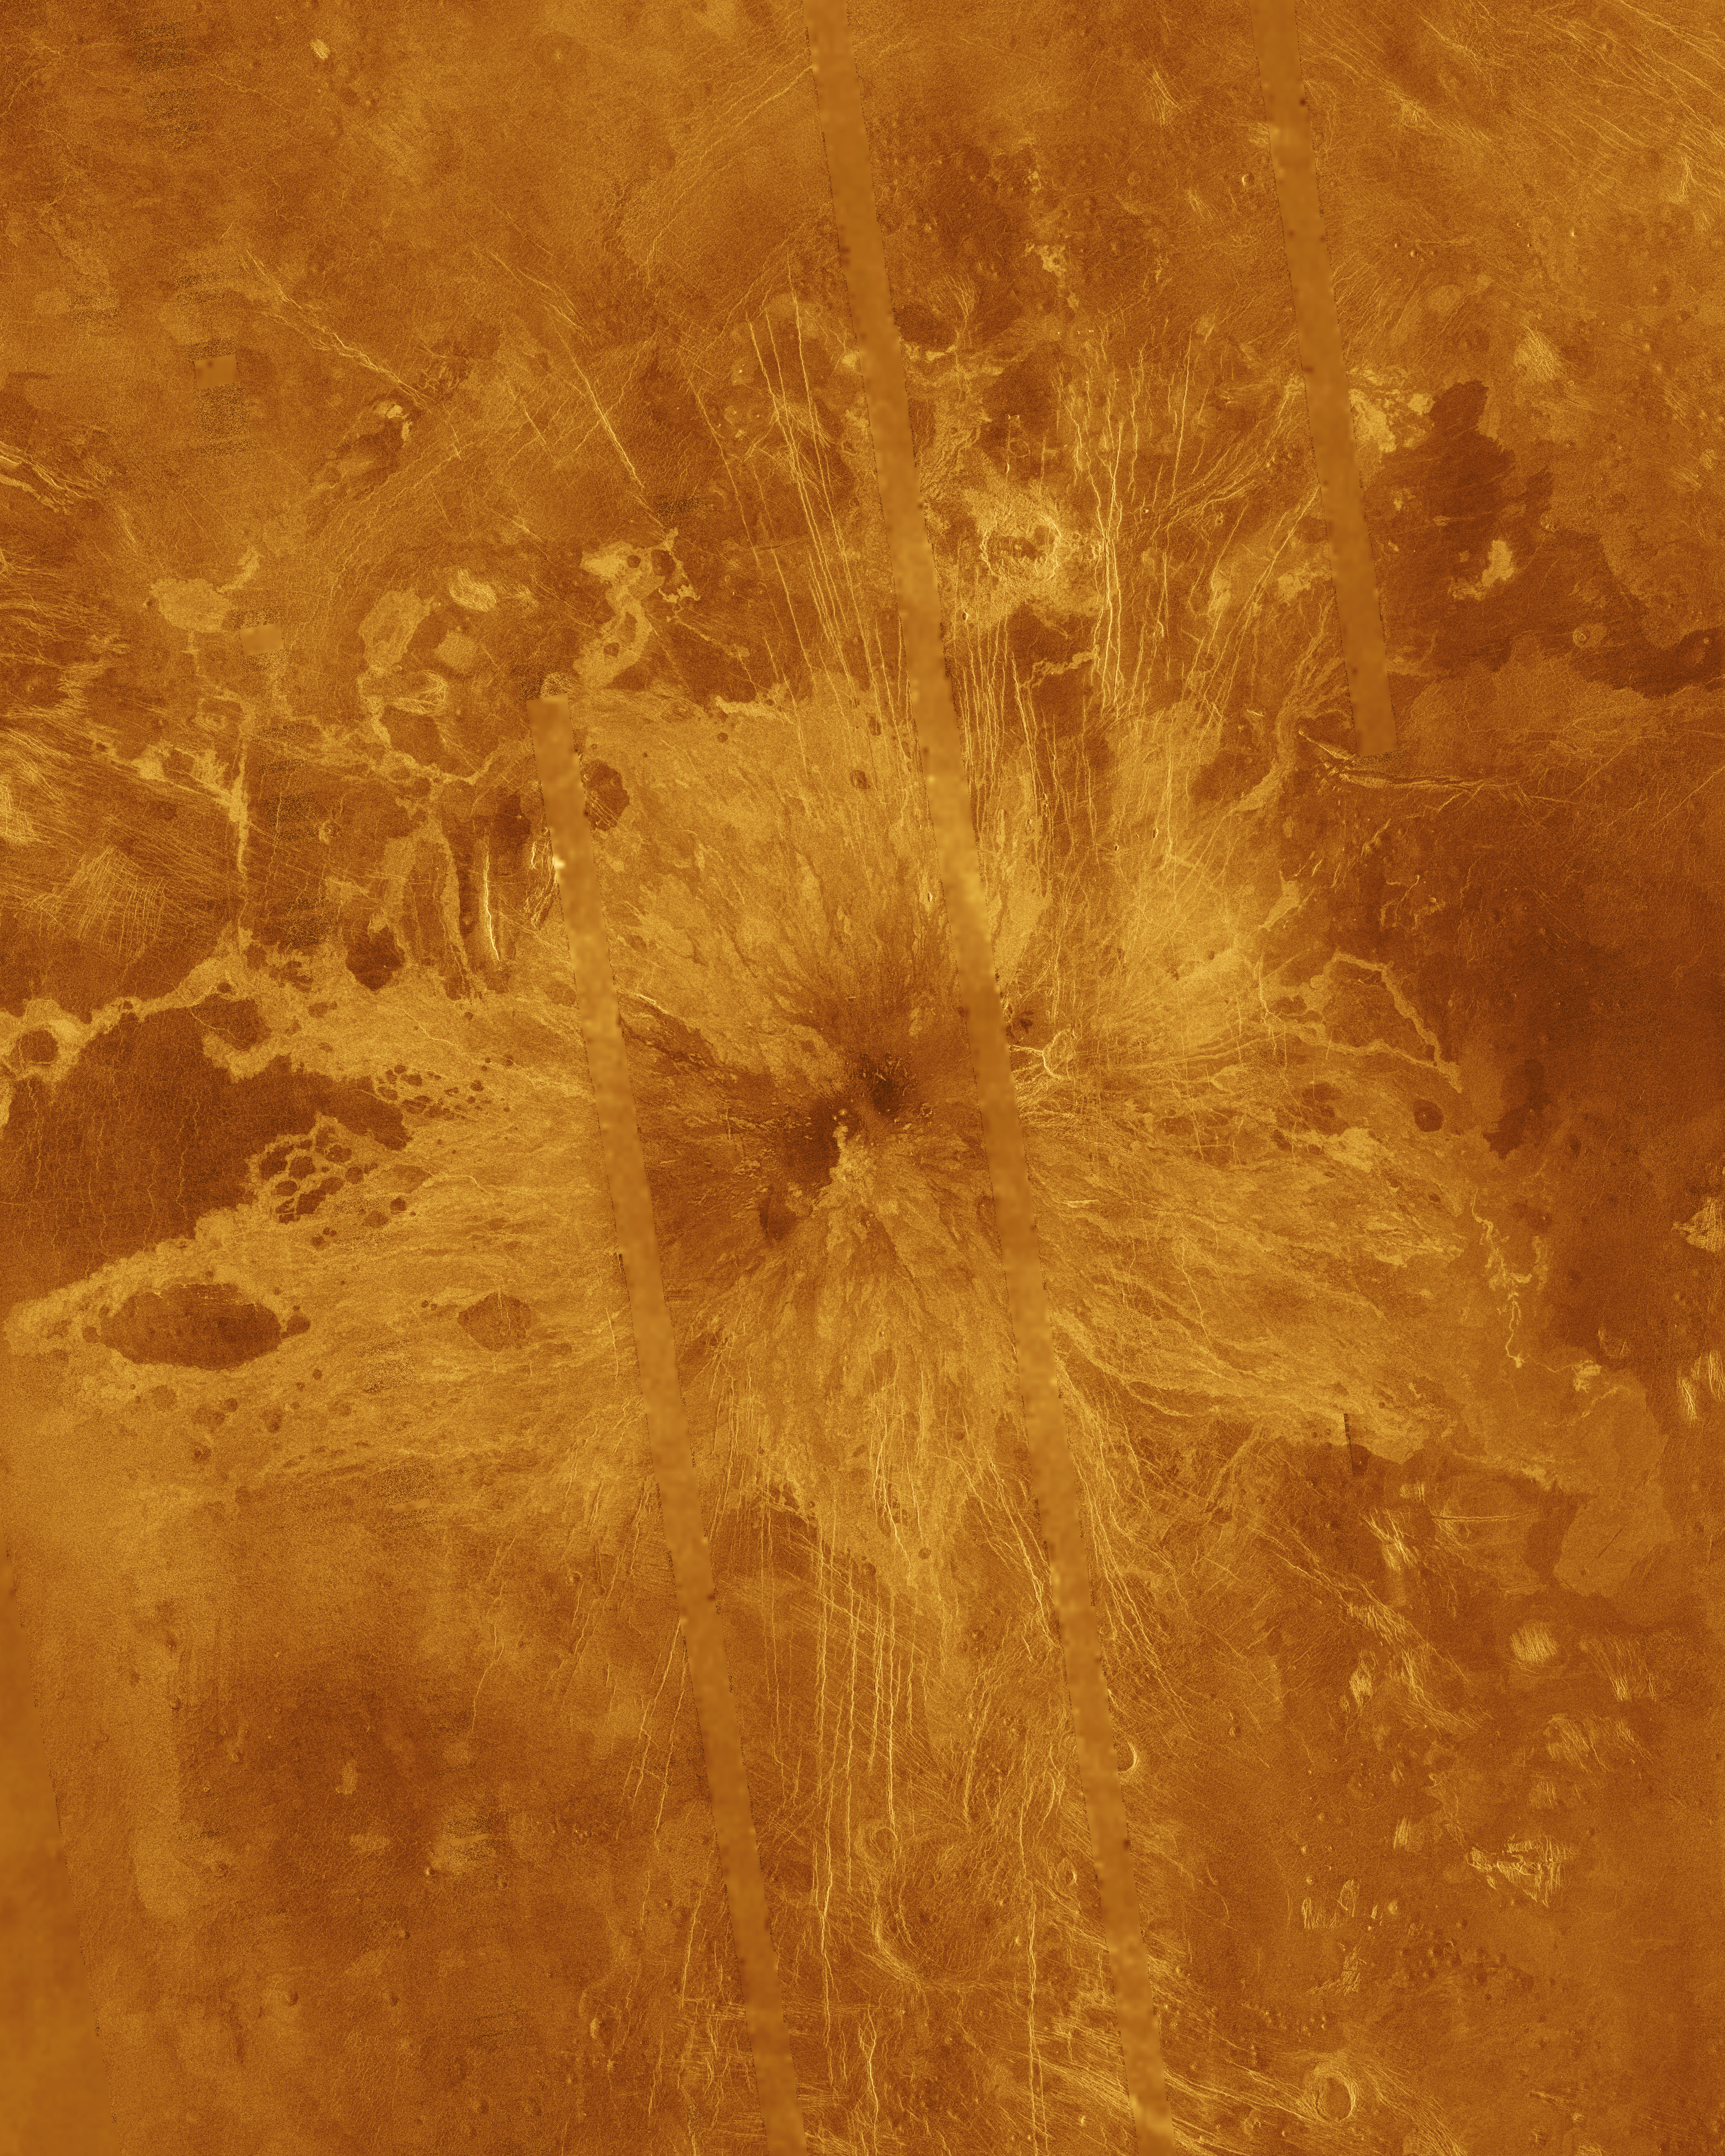

Venus – Simulated Color of Ushas Mons

Ushas Mons, a 2-kilometer-high (1.25 mile) volcano in the southern hemisphere of Venus is shown in this Magellan radar image. The image is centered at 25 degrees south latitude, 323 degrees east longitude, and shows an area approximately 600 kilometers (360 miles) on a side. The volcano is marked by numerous bright lava flows and a set of north-south trending fractures, many of which appear to have formed after the lavas were erupted onto the surface. In the central summit area, however, younger flows remain unfractured. An impact crater can be seen among the fractures in the upper center of the image. The association of faulting and volcanism is common on this type of volcano on Venus, and is believed to result from a large zone of hot material upwelling from the Venusian mantle, a phenomenon known on Earth as a “hot spot.” Simulated color is used to enhance small-scale structures. The simulated hues are based on color images recorded by the Venera 13 and 14 landing craft. The data were acquired during the third eight-month cycle of Magellan’s radar mapping, which ended in September 1992. Several narrow gaps in the Magellan coverage are filled with low-resolution radar data obtained by the Earth-based Arecibo radio telescope. The image was produced by the Solar System Visualization Project and the Magellan Science Team at the Jet Propulsion Multimission Image Processing Laboratory. The Magellan mission is managed by JPL for NASA’s Office of Space Science.

Credit: NASA/JPL